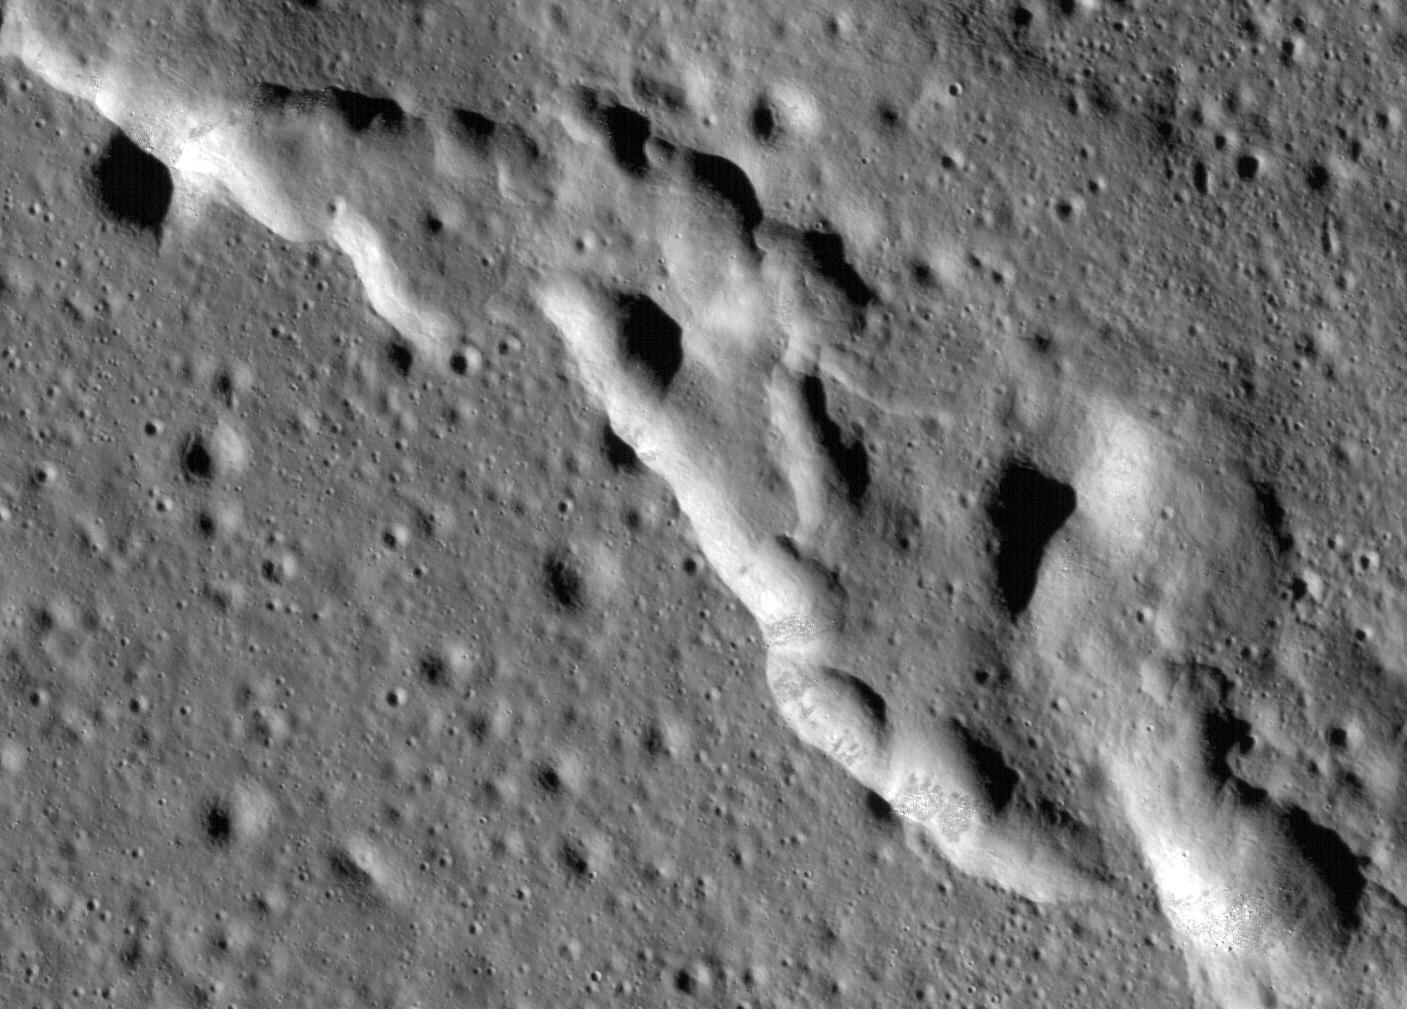

Wrinkle Ridges on the Moon

Scientists have discovered these wrinkle ridges in a region of the Moon called Mare Frigoris. These ridges add to evidence that the Moon has an actively changing surface. This image was taken by NASA’s Lunar Reconnaissance Orbiter (LRO).

The LRO project is managed by NASA’s Goddard Space Flight Center in Greenbelt, Maryland, on behalf of NASA’s Science Mission Directorate.

Credit: NASA